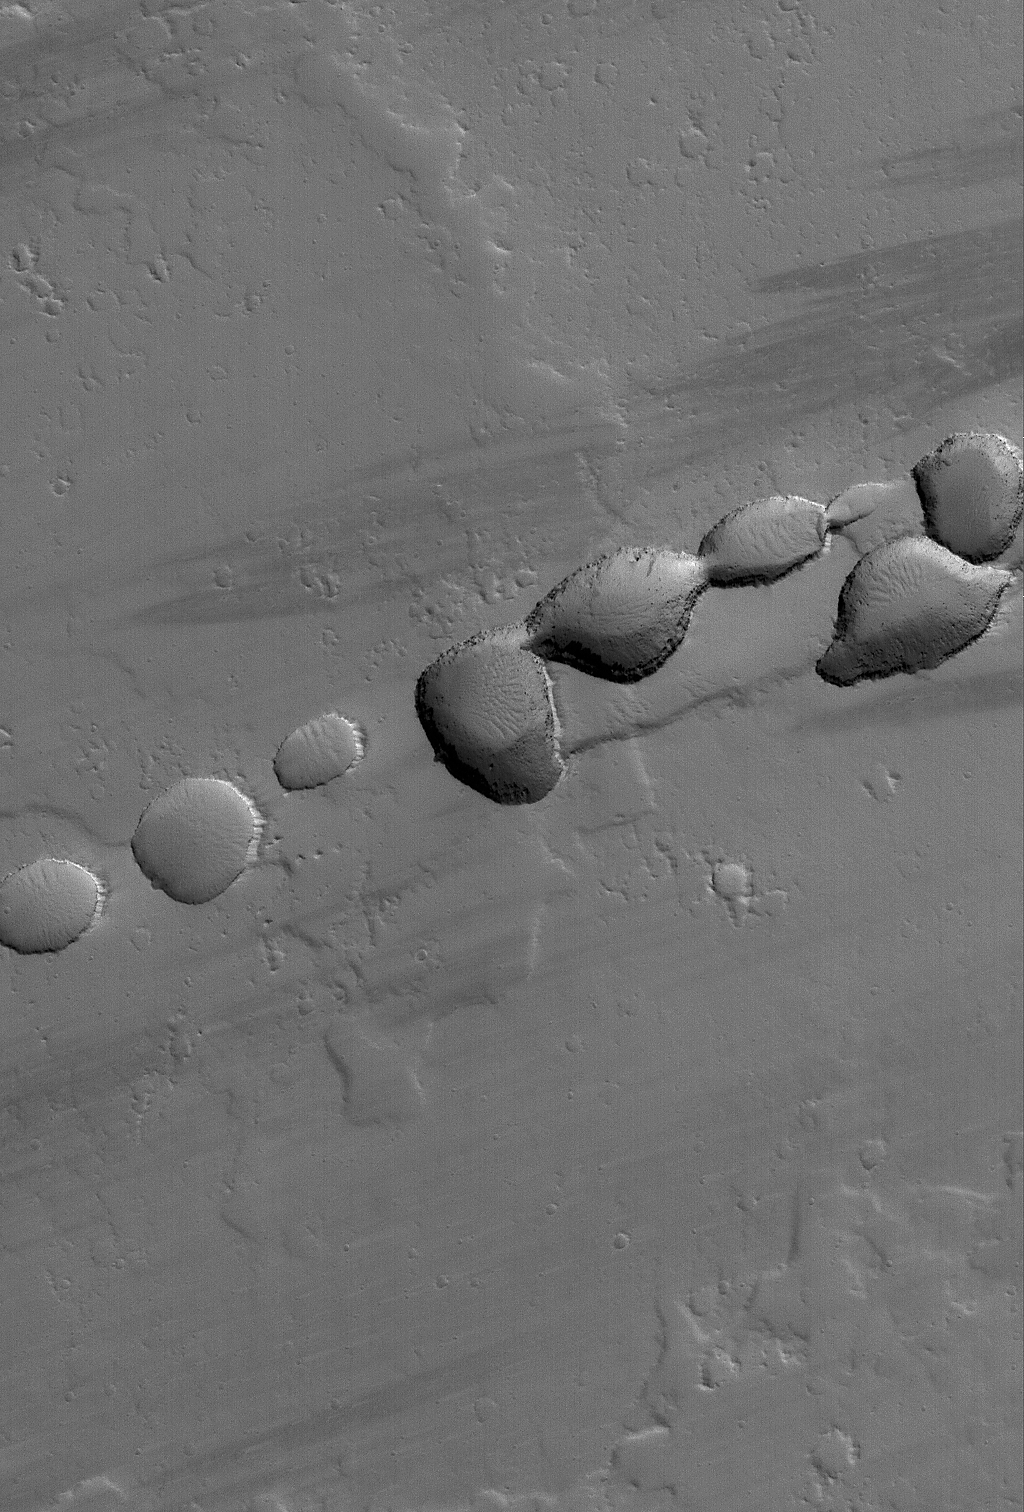

Into the Void

17 May 2006
This Mars Global Surveyor (MGS) Mars Orbiter Camera (MOC) image shows a portion of a chain of pits on a lava- and dust-covered plain northwest of Tharsis Tholus — one of the many volcanic constructs in the Tharsis region of Mars. Pit chains, such as this one, are associated with the collapse of surface materials into subsurface voids formed by faulting and expansion — or extension — of the bedrock.

Location near: 16.4°N, 92.6°W
Image width: ~3 km (~1.9 mi)
Illumination from: lower left
Season: Northern Winter

Credit: NASA/JPL/Malin Space Science Systems